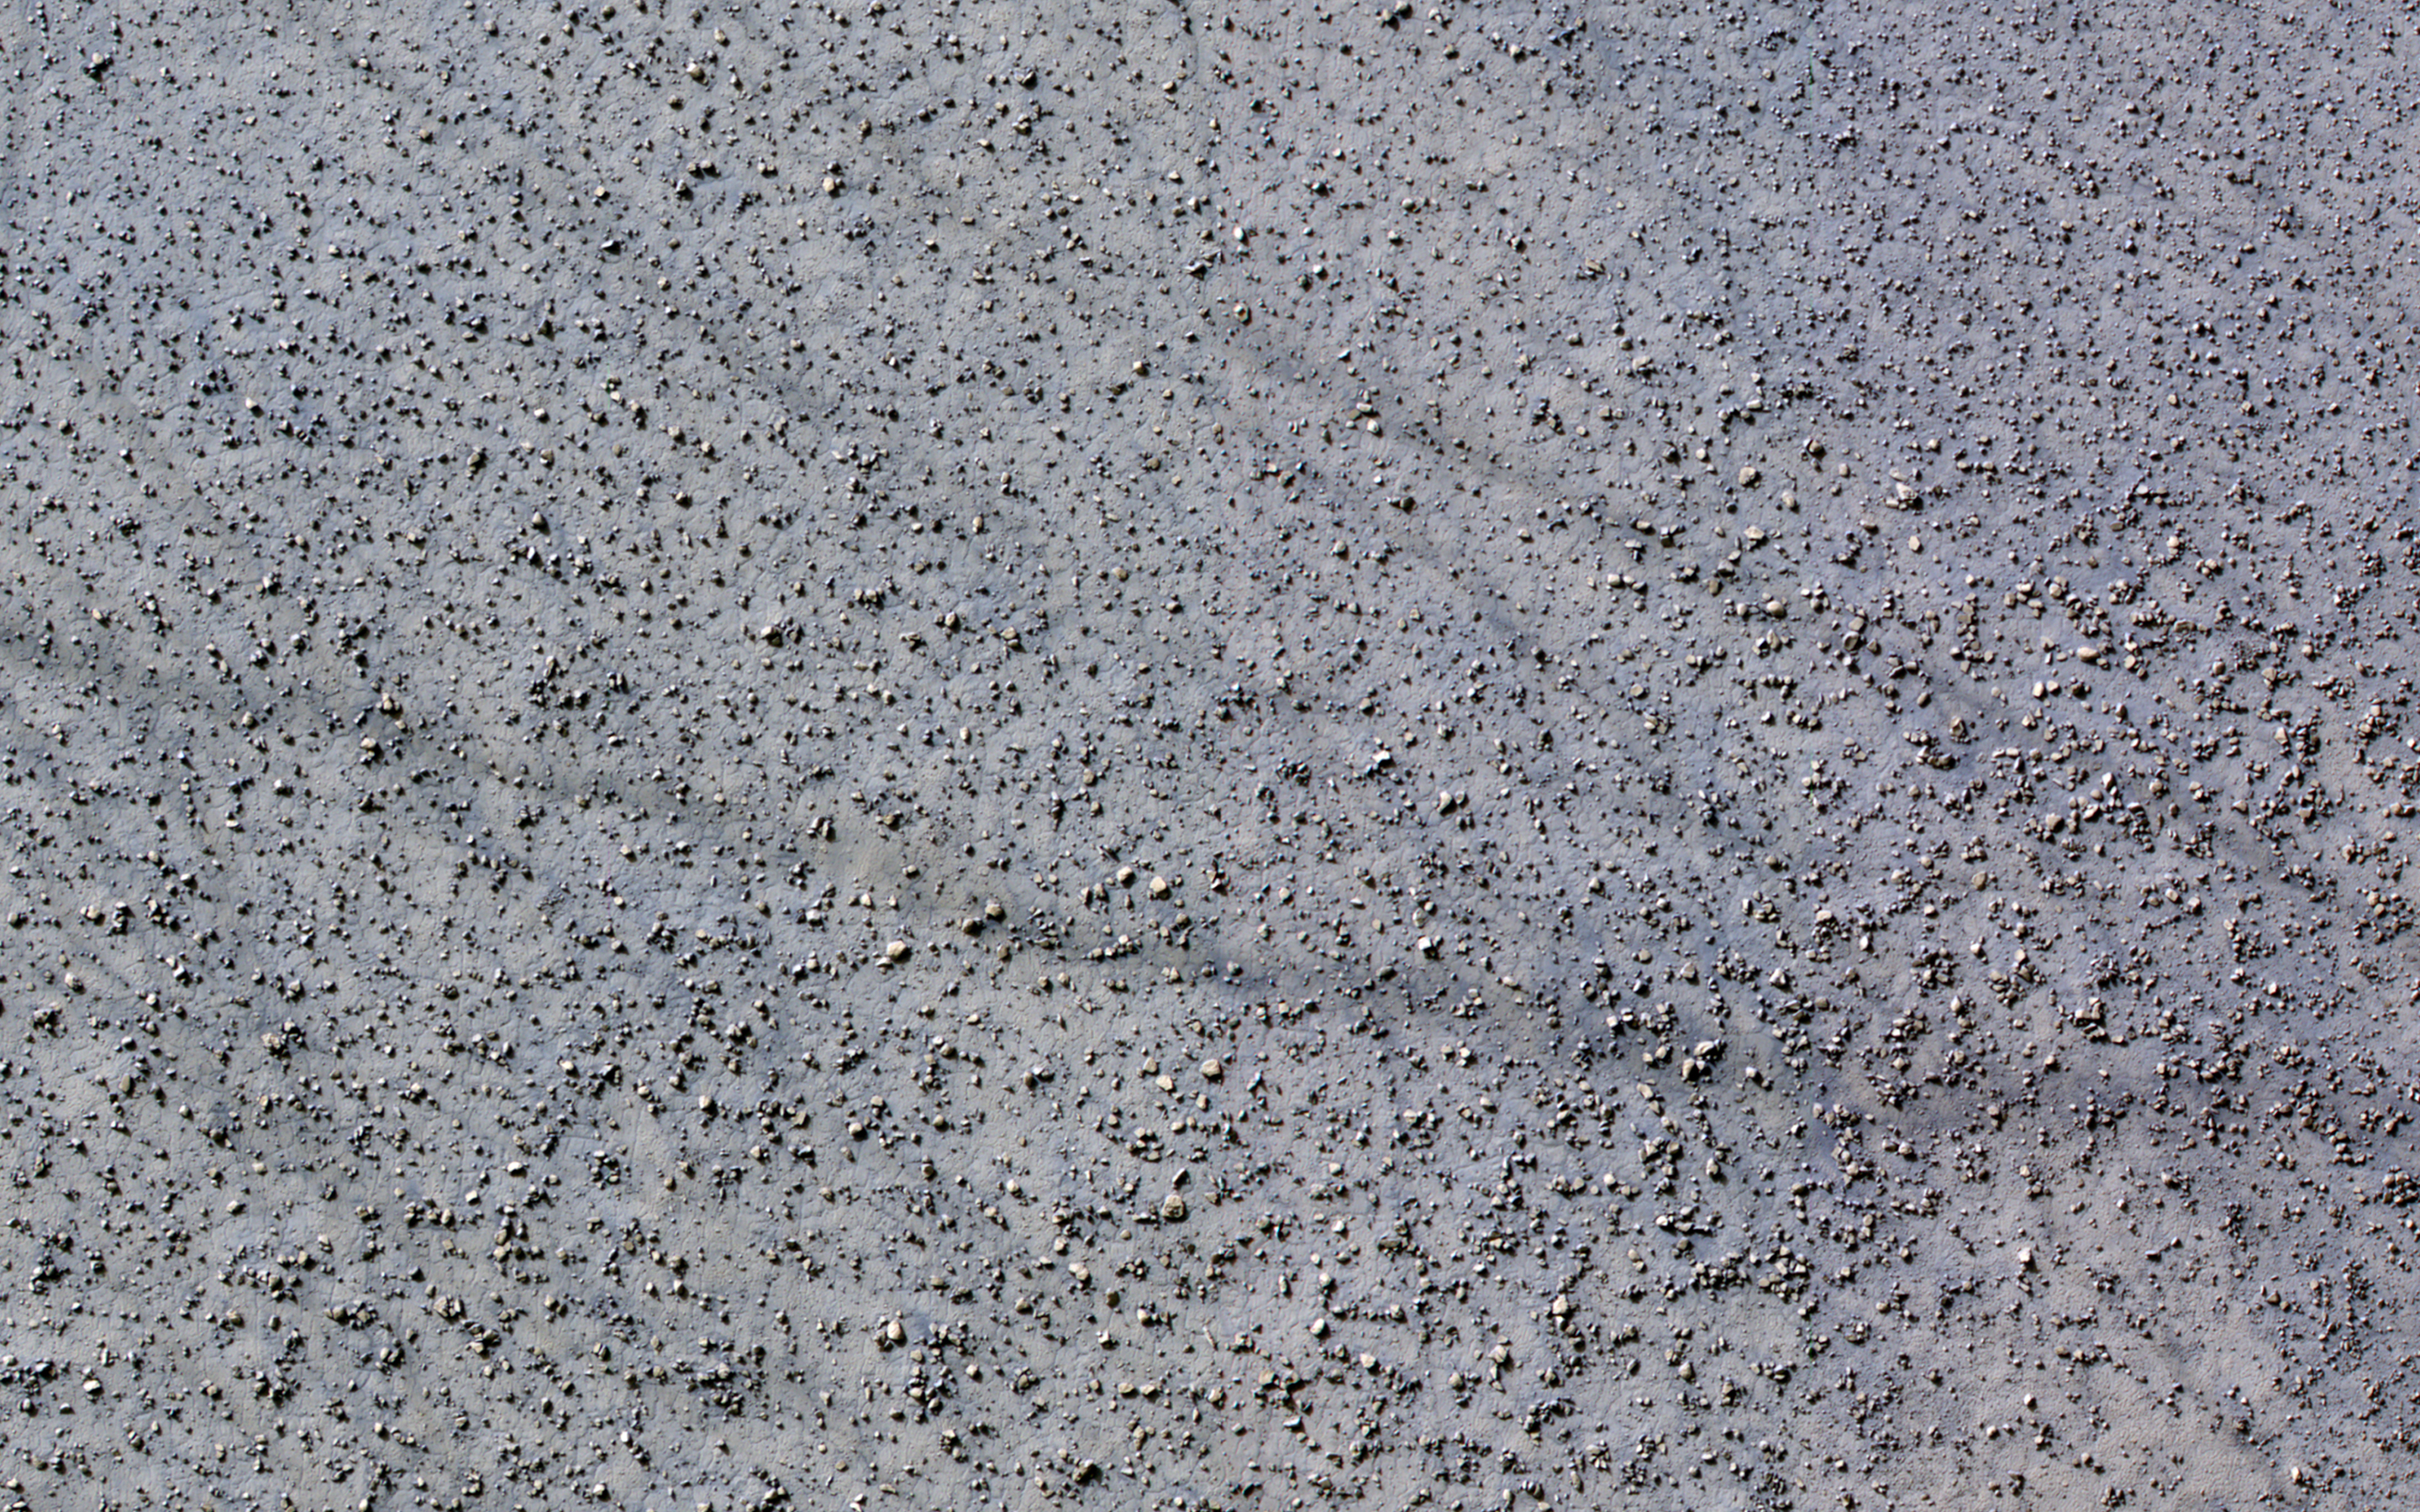

Boulder Patterns

This image of a crater floor at high southern latitude reveals many boulders ranging from 1 to 10 meters in diameter. The boulders are not distributed randomly or uniformly but are often arranged in linear or circular patterns.

Some of these patterns resemble the polygons often seen at high latitudes on Mars, which form from seasonal expansion and contraction of ground ice. Over many years, these processes might move boulders, concentrating then around the margins of polygons. If so, then the earlier polygons are no longer apparent at this location, but the boulder patterns persist.

The map is projected here at a scale of 50 centimeters (19.7 inches) per pixel. (The original image scale is 50.2 centimeters [19.8 inches] per pixel [with 2 x 2 binning]; objects on the order of 151 centimeters [59.4 inches] across are resolved.) North is up.

The University of Arizona, in Tucson, operates HiRISE, which was built by Ball Aerospace & Technologies Corp., in Boulder, Colorado. NASA’s Jet Propulsion Laboratory, a division of Caltech in Pasadena, California, manages the Mars Reconnaissance Orbiter Project for NASA’s Science Mission Directorate, Washington.

Credit: NASA/JPL-Caltech/University of Arizona